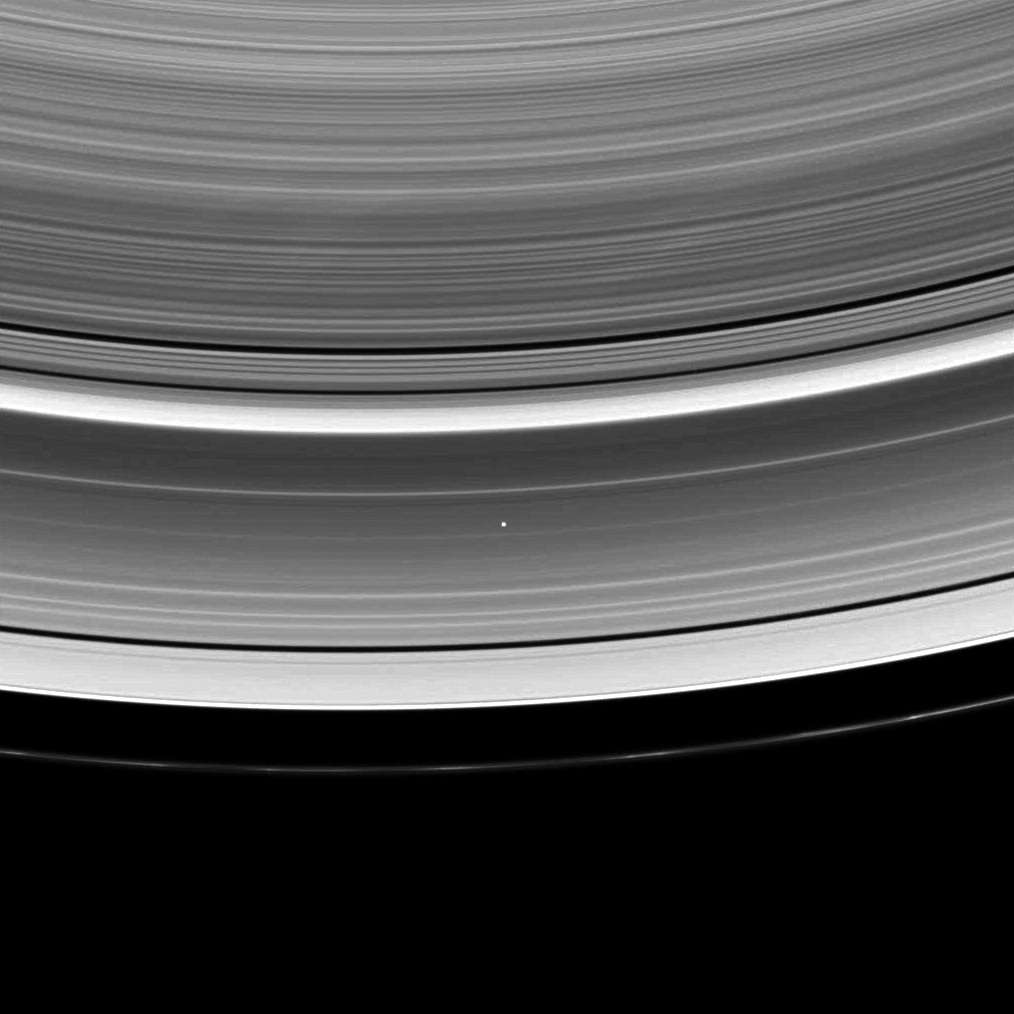

A Star Shines Through

Light from the star Beta Crucis (Mimosa) breaks through the plane of the A ring in the center of this image of a stellar occultation.

Several of Cassini’s remote-sensing instruments use occultations like this to measure the opacity of the ring system. Occultations involving Titan and Saturn are also used to study upper atmospheric haze layers.

The image was taken in visible light with the Cassini spacecraft wide-angle camera on Dec. 24, 2008. The view, which looks toward the unilluminated side of the rings from about 58 degrees above the ringplane, was obtained at a distance of approximately 825,000 kilometers (513,000 miles) from Saturn and at a Sun-Saturn-spacecraft, or phase, angle of 69 degrees. Image scale is 54 kilometers (34 miles) per pixel.

The Cassini-Huygens mission is a cooperative project of NASA, the European Space Agency and the Italian Space Agency. The Jet Propulsion Laboratory, a division of the California Institute of Technology in Pasadena, manages the mission for NASA’s Science Mission Directorate, Washington, D.C. The Cassini orbiter and its two onboard cameras were designed, developed and assembled at JPL. The imaging operations center is based at the Space Science Institute in Boulder, Colo.

Credit: NASA/JPL/Space Science Institute